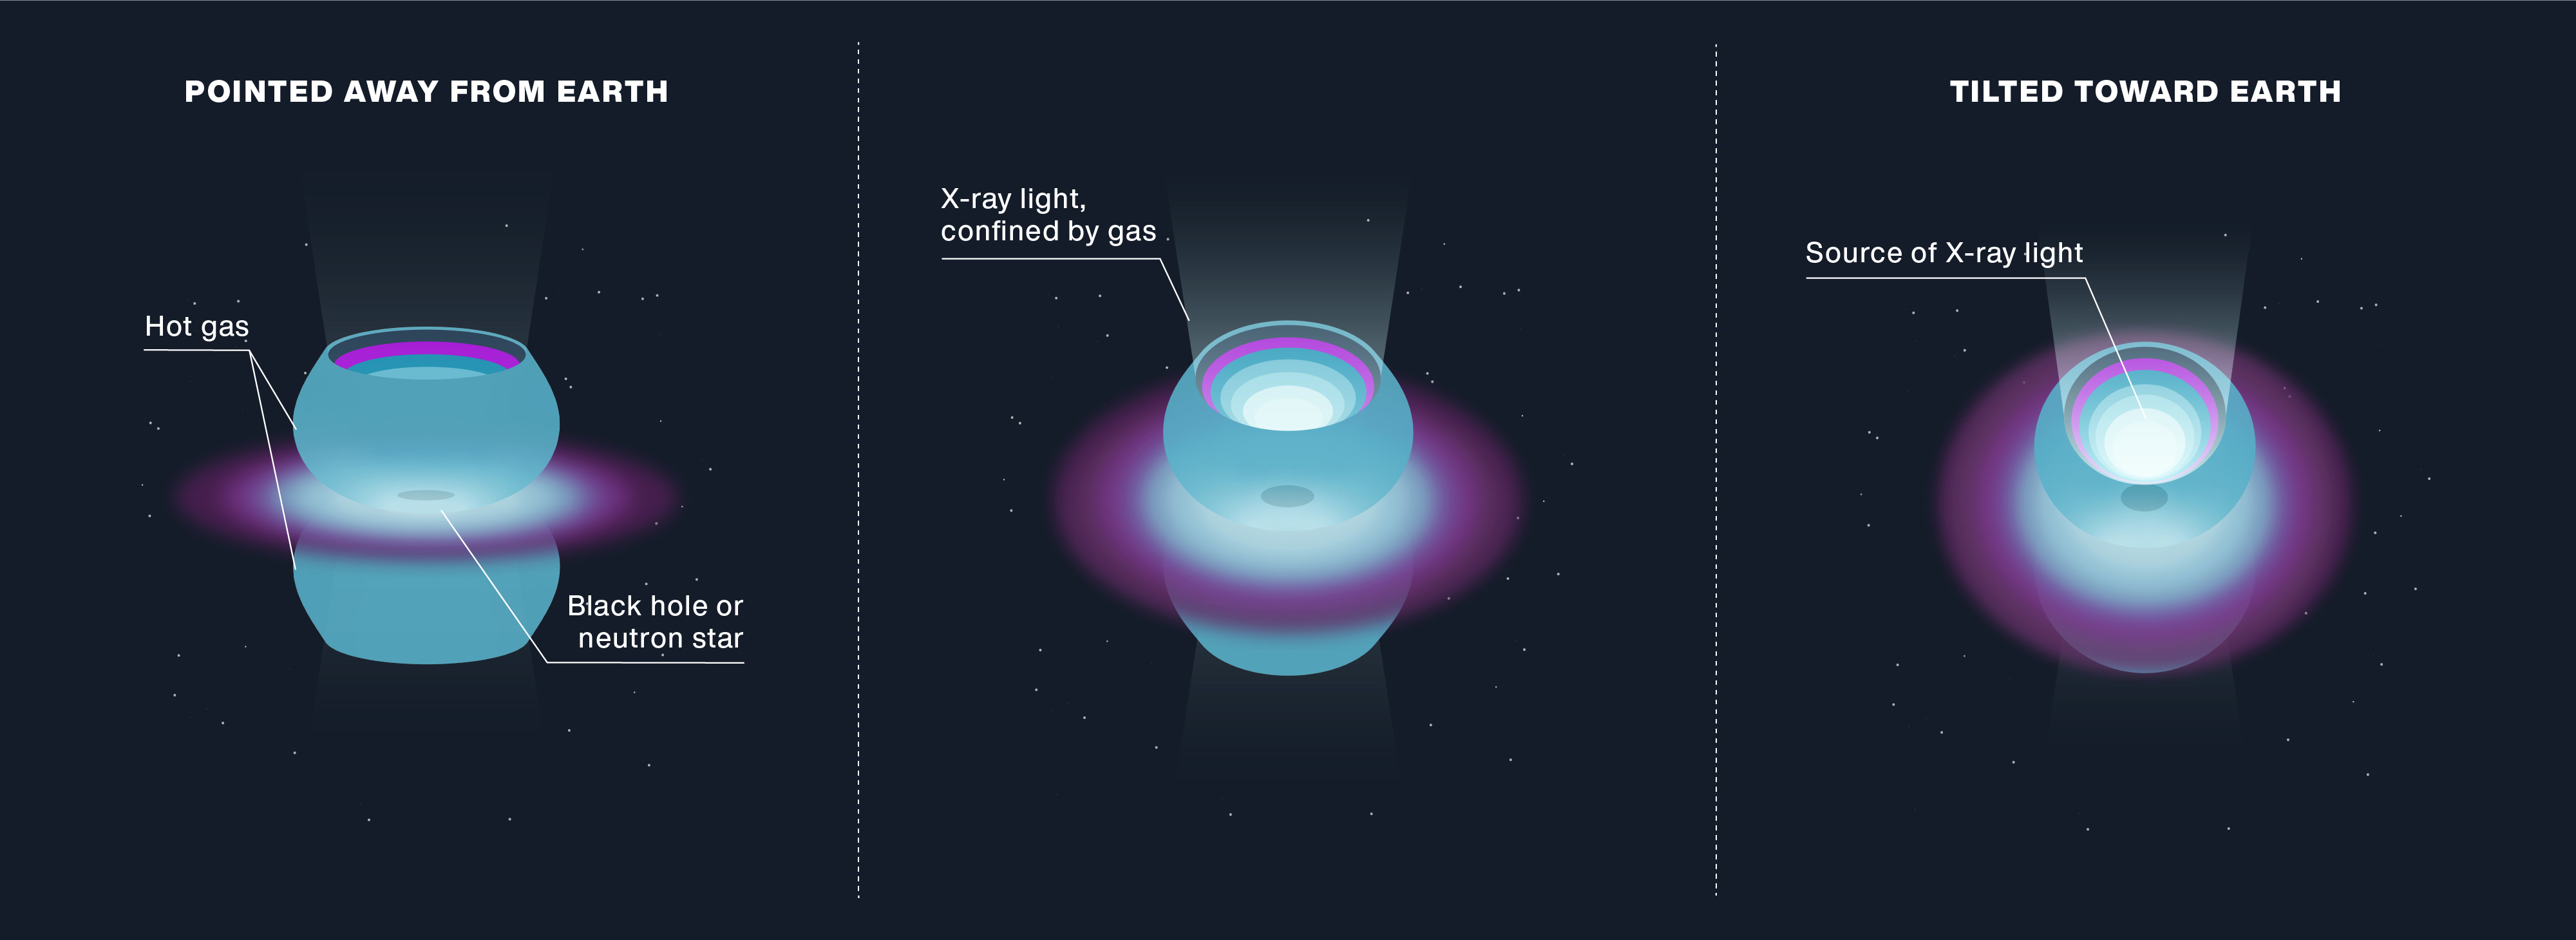

The Changing X-ray Brightness of SS 433 (Illustration)

This illustration shows the object known as SS 433, located in the Milky Way galaxy and only about 20,000 light-years from Earth. Researchers think SS 433 is an ultraluminous X-ray source, or ULX, a compact cosmic object that must have an X-ray luminosity that is about a million times the total luminosity output of the Sun (at all wavelengths). ULXs are so bright, they can be seen millions of light-years away, in other galaxies.

SS 433 appears to be about 1,000 times dimmer than the minimum threshold to be considered a ULX. This faintness is likely a trick of perspective: The high-energy X-rays from SS 433 are initially confined within two cones of gas extending outward from opposite sides of the central object. These cones are similar to a mirrored bowl that surrounds a flashlight bulb: They corral the X-ray light from SS 433 into a narrow beam, until it escapes and is detected by NuSTAR. But because the cones are not pointing directly at Earth, NuSTAR can’t see the object’s full brightness.

Figure 1 illustrates how SS 433 tilts back and forth in its orbit. Its brightness appears to change as it tilts toward and away from Earth. As with a flashlight, SS 433 appears much dimmer when it is viewed from the side.

NuSTAR is a Small Explorer mission led by Caltech in Pasadena and managed by NASA’s Jet Propulsion Laboratory, also in Pasadena, for NASA’s Science Mission Directorate in Washington.

Credit: NASA/JPL-Caltech